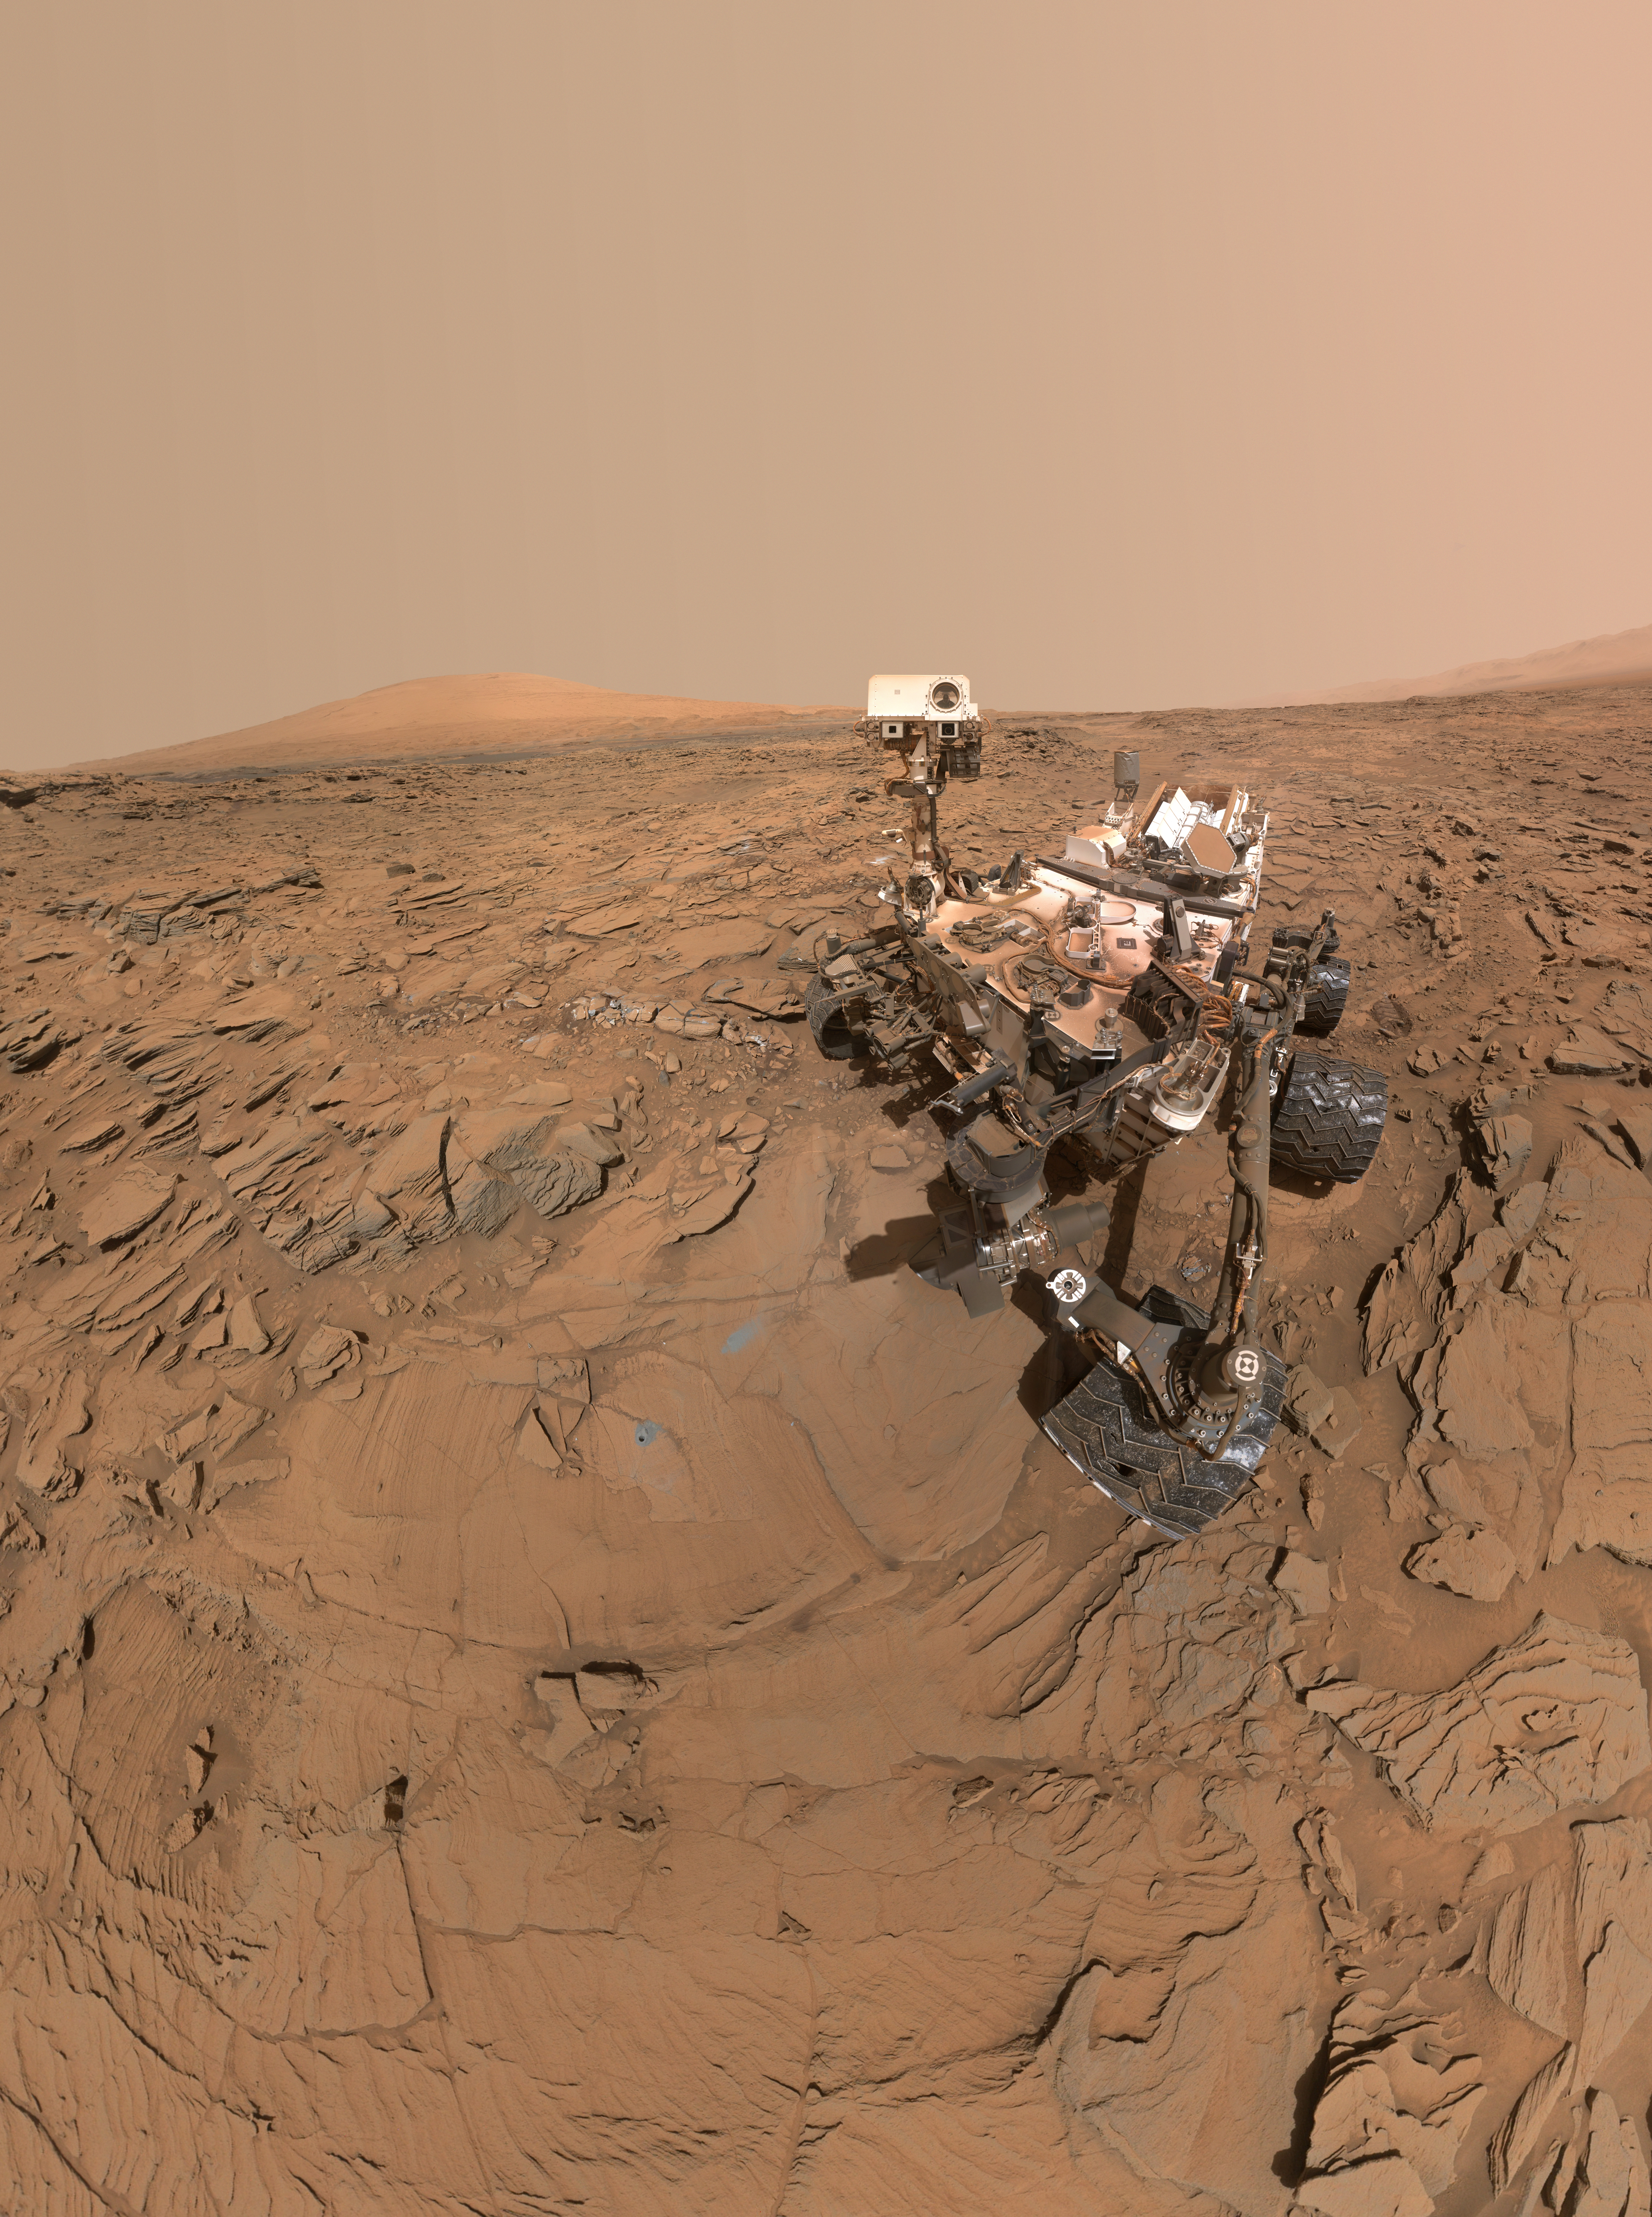

Curiosity Self-Portrait at ‘Okoruso’ Drill Hole

This self-portrait of NASA’s Curiosity Mars rover shows the vehicle at a drilled sample site called “Okoruso,” on the “Naukluft Plateau” of lower Mount Sharp. The scene combines multiple images taken with the rover’s Mars Hand Lens Imager (MAHLI) on May 11, 2016, during the 1,338th Martian day, or sol, of the rover’s work on Mars.

In front of the rover is the hole, surrounded by grayish drill cuttings, created by using Curiosity’s drill to collect sample rock powder at Okoruo, plus a patch of powder dumped onto the ground after delivery of a portion to the rover’s internal Chemistry and Mineralogy (CheMin) laboratory instrument.

The rover team compared the rock powder from drilling at Okoruso to material from the nearby “Lubango” drilling site, which is visible behind the rover, just to the left of the mast. The Lubango site was selected within a pale zone, or “halo,” beside a fracture in the area’s sandstone bedrock. Okoruso is in less-altered bedrock farther from any fractures. Note that the Okoruso drill cuttings appear darker than the Lubango drill cuttings. The Lubango sample was found to be enriched in silica and sulfates, relative to Okoruso.

To the left of the rover, in this scene, several broken rocks reveal grayish interiors. Here, Curiosity was driven over the rocks in a fracture-associated halo, so that freshly exposed surfaces could be examined with MAHLI, Mast Camera (Mastcam) and Chemistry and Camera (ChemCam) instruments.

An upper portion of Mount Sharp is prominent on the horizon. A map at PIA20748 shows locations of Okoruso and Lubango relative to other drilling sites along Curiosity’s route.

The MAHLI camera is mounted at the end of the rover’s robotic arm. The rover self-portrait view from stitching together multiple images does not include the rover’s arm. Wrist motions and turret rotations on the arm allowed MAHLI to acquire the mosaic’s component images. The arm was positioned out of the shot in the images, or portions of images, that were used in this mosaic. This process was used previously in acquiring and assembling Curiosity self-portraits taken at sample-collection sites, including “Bagnold Dune Field” (PIA20317), “Rocknest” (PIA16468), “Windjana” (PIA18390) and “Buckskin” (PIA19807).

For scale, the rover’s wheels are 20 inches (50 centimeters) in diameter and about 16 inches (40 centimeters) wide.

Another version (PIA20603) of this self-portrait at Okoruso poses the top of the mast with the cameras on the mast facing away from MAHLI. The animated version blinks back and forth between the two views.

MAHLI was built by Malin Space Science Systems, San Diego. NASA’s Jet Propulsion Laboratory, a division of the California Institute of Technology in Pasadena, manages the Mars Science Laboratory Project for the NASA Science Mission Directorate, Washington. JPL designed and built the project’s Curiosity rover.

More information about Curiosity is online at http://www.nasa.gov/msl and http://mars.jpl.nasa.gov/msl/.

Photojournal Note: Also available is the full resolution TIFF file PIA20602_full.tif. This file may be too large to view from a browser; it can be downloaded onto your desktop by right-clicking on the previous link and viewed with image viewing software.

Credit: NASA/JPL-Caltech/MSSS